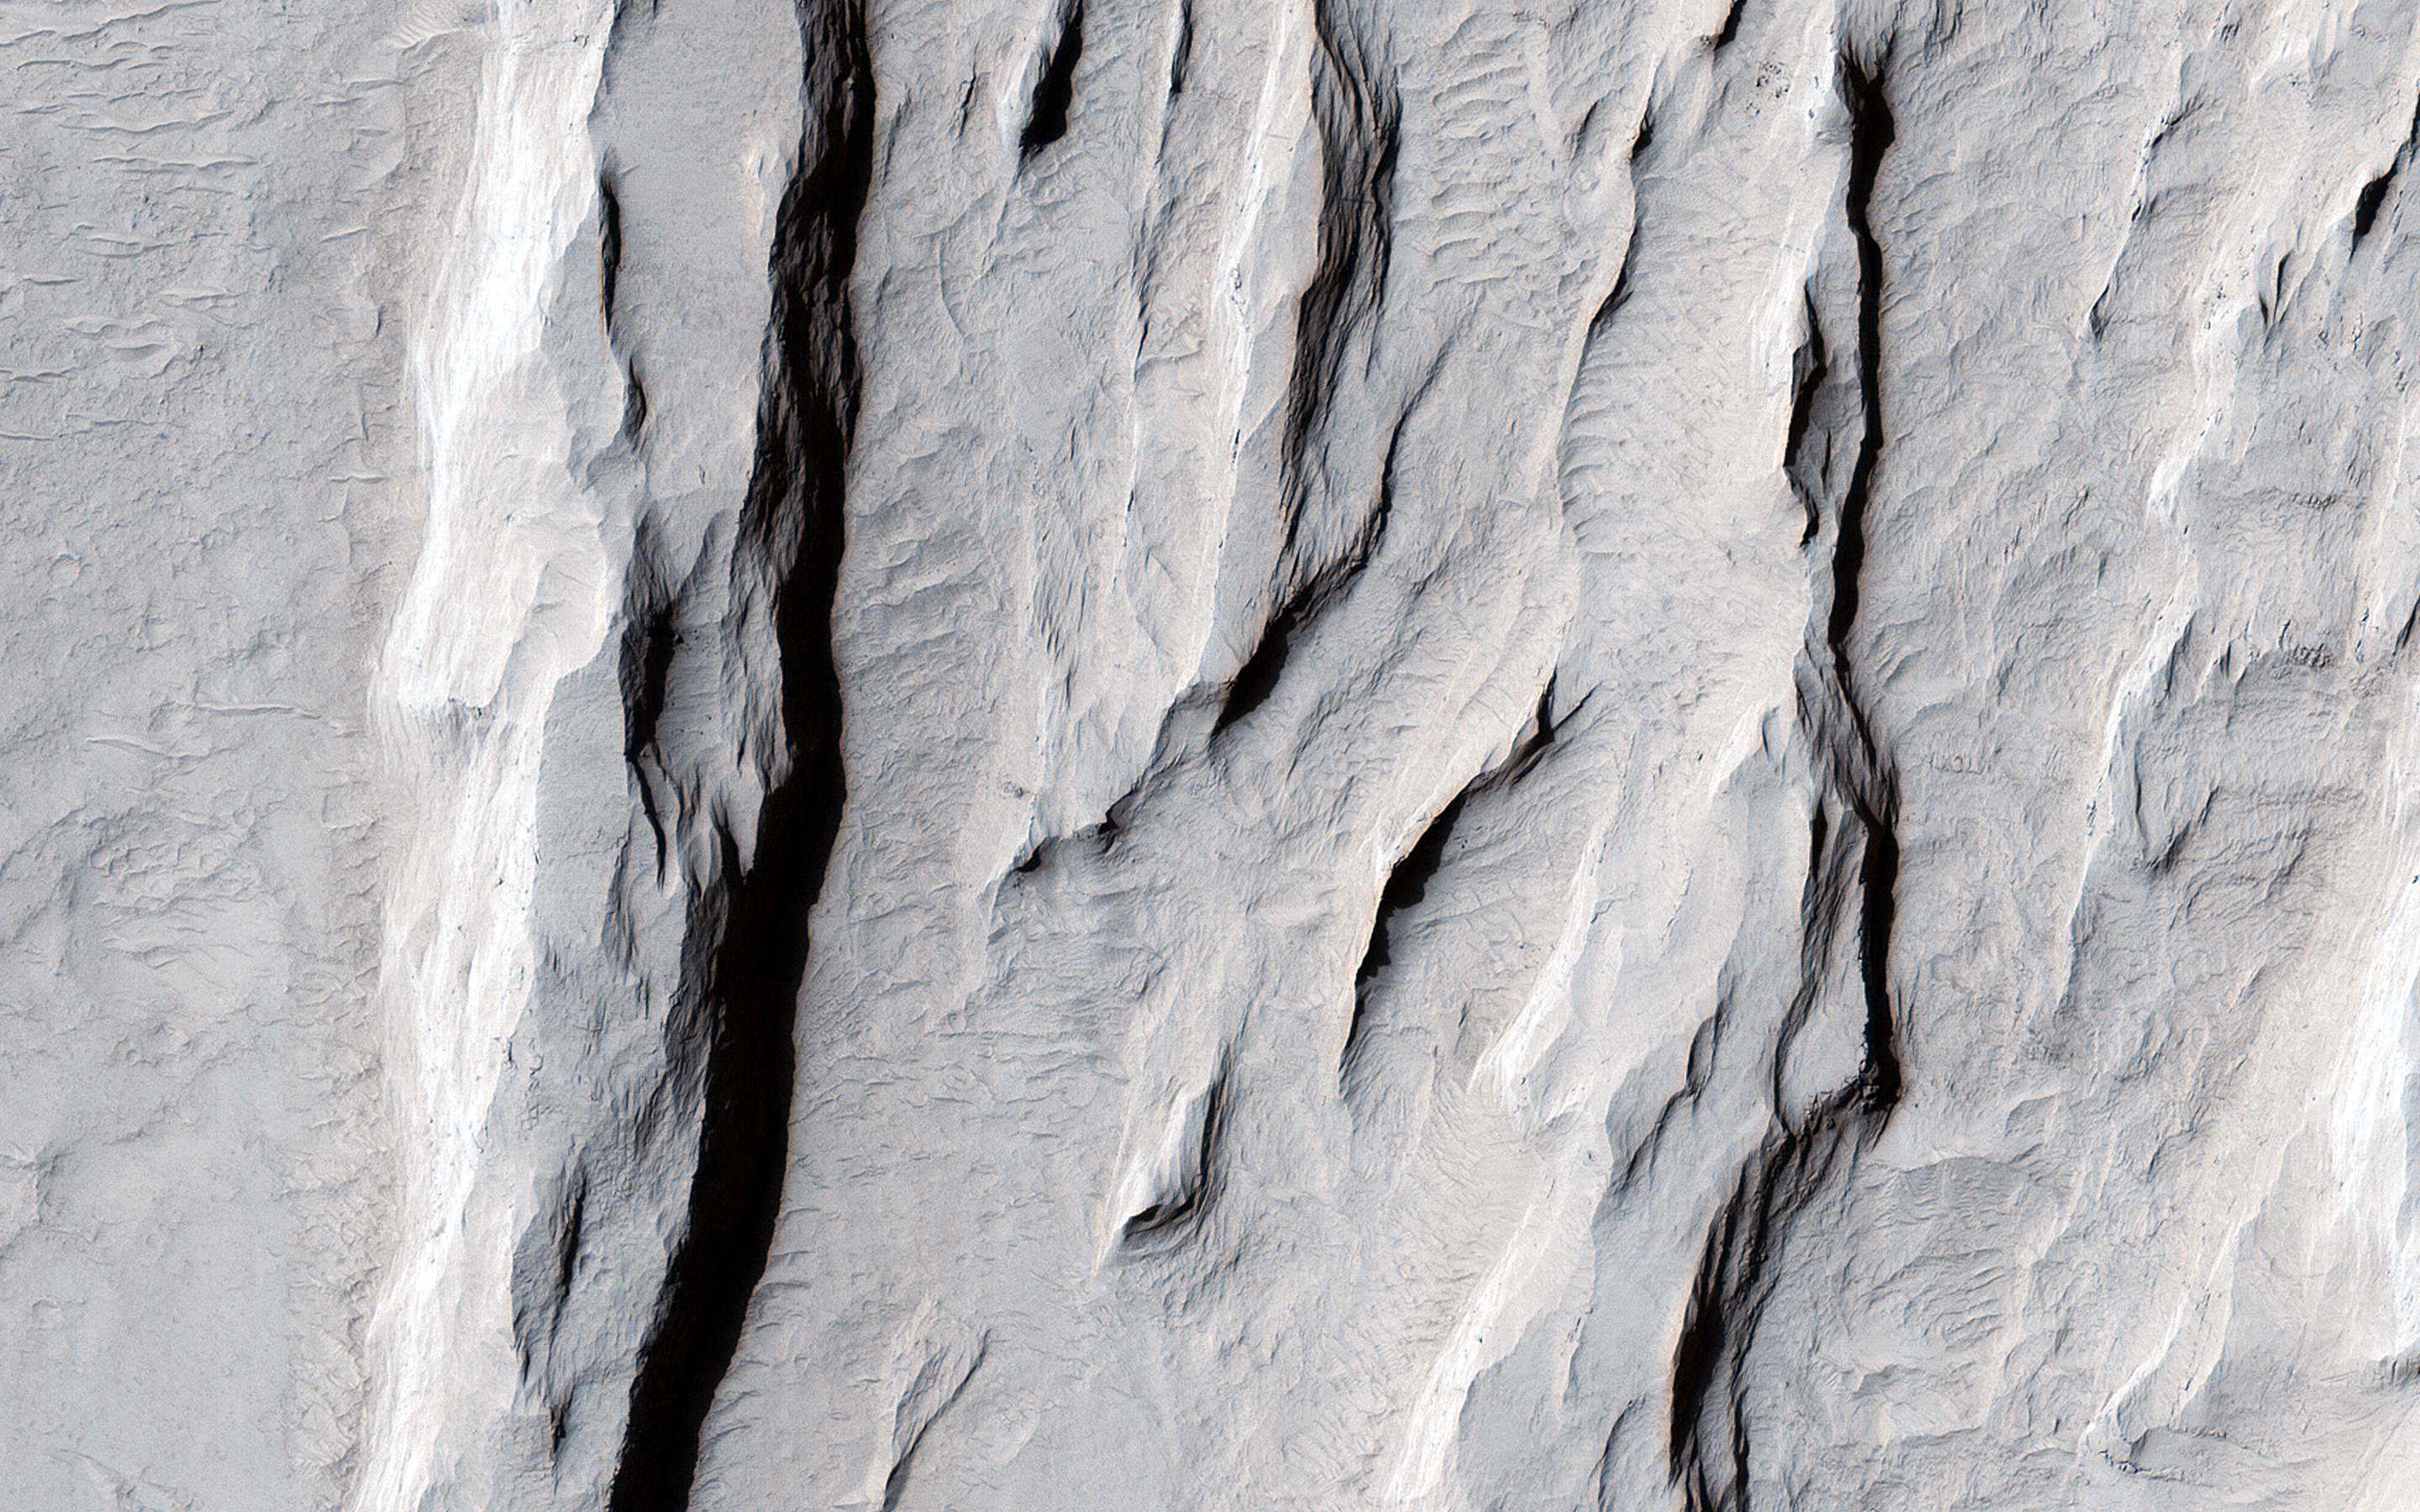

Ridge and Talus in Lycus Sulci

This image nicely captures several influential geologic processes that have shaped the landscape of Lycus Sulci.

Our observation covers an area of about 7.5 by 5.4 kilometers in Lycus Sulci, located just to the northwest of Olympus Mons in the Tharsis region of Mars. “Sulci” is a Latin term meaning “furrow” or “groove.” In this case, Lycus Sulci is a region comprised of a series of depressions and ridges.

Like most of the Tharsis region, Lycus Sulci exhibits thick deposits of light-toned Martian dust; the slopes on ridges in this region feature abundant streaks. These streaks are long, thin dark-toned features. They appear when the superficial light-tone fine-grained materials (i.e., Martian dust) suddenly move down slope and expose the darker underlying volcanic surfaces. Repeat imaging shows that dust streaks are consistently dark when they are initially formed and become lighter over time. This is due to the steady deposition of dust from the atmosphere. Slope streaks are also visible along the slopes of ridges and shallow depressions.

Two ridges here exhibit partially exposed bedrock. These outcrops are interpreted to still have abundant coatings and dust, obscuring the underlying bedrock. This interpretation is based on the lack of bluish color for volcanic bedrock from the infrared-red-blue swath of our camera, and consistent with the homogenous tannish color we see throughout the same swath. It’s possible that the ridges here and throughout the Lycus Sulci region formed via volcanic and tectonic processes, which have been further sculpted by wind erosion and other mass wasting processes. For example, talus slopes, which appear as fine-grained fans or conical-shaped deposits, originate from the steepest portions of the ridges. These form when the rocks or deposits on the steepest slopes of a ridge fail under the influence of Martian gravity and their own mass, causing an avalanche of these materials, which then accumulate downslope.

The University of Arizona, Tucson, operates HiRISE, which was built by Ball Aerospace & Technologies Corp., Boulder, Colo. NASA’s Jet Propulsion Laboratory, a division of the California Institute of Technology in Pasadena, manages the Mars Reconnaissance Orbiter Project for NASA’s Science Mission Directorate, Washington.

Credit: NASA/JPL-Caltech/Univ. of Arizona